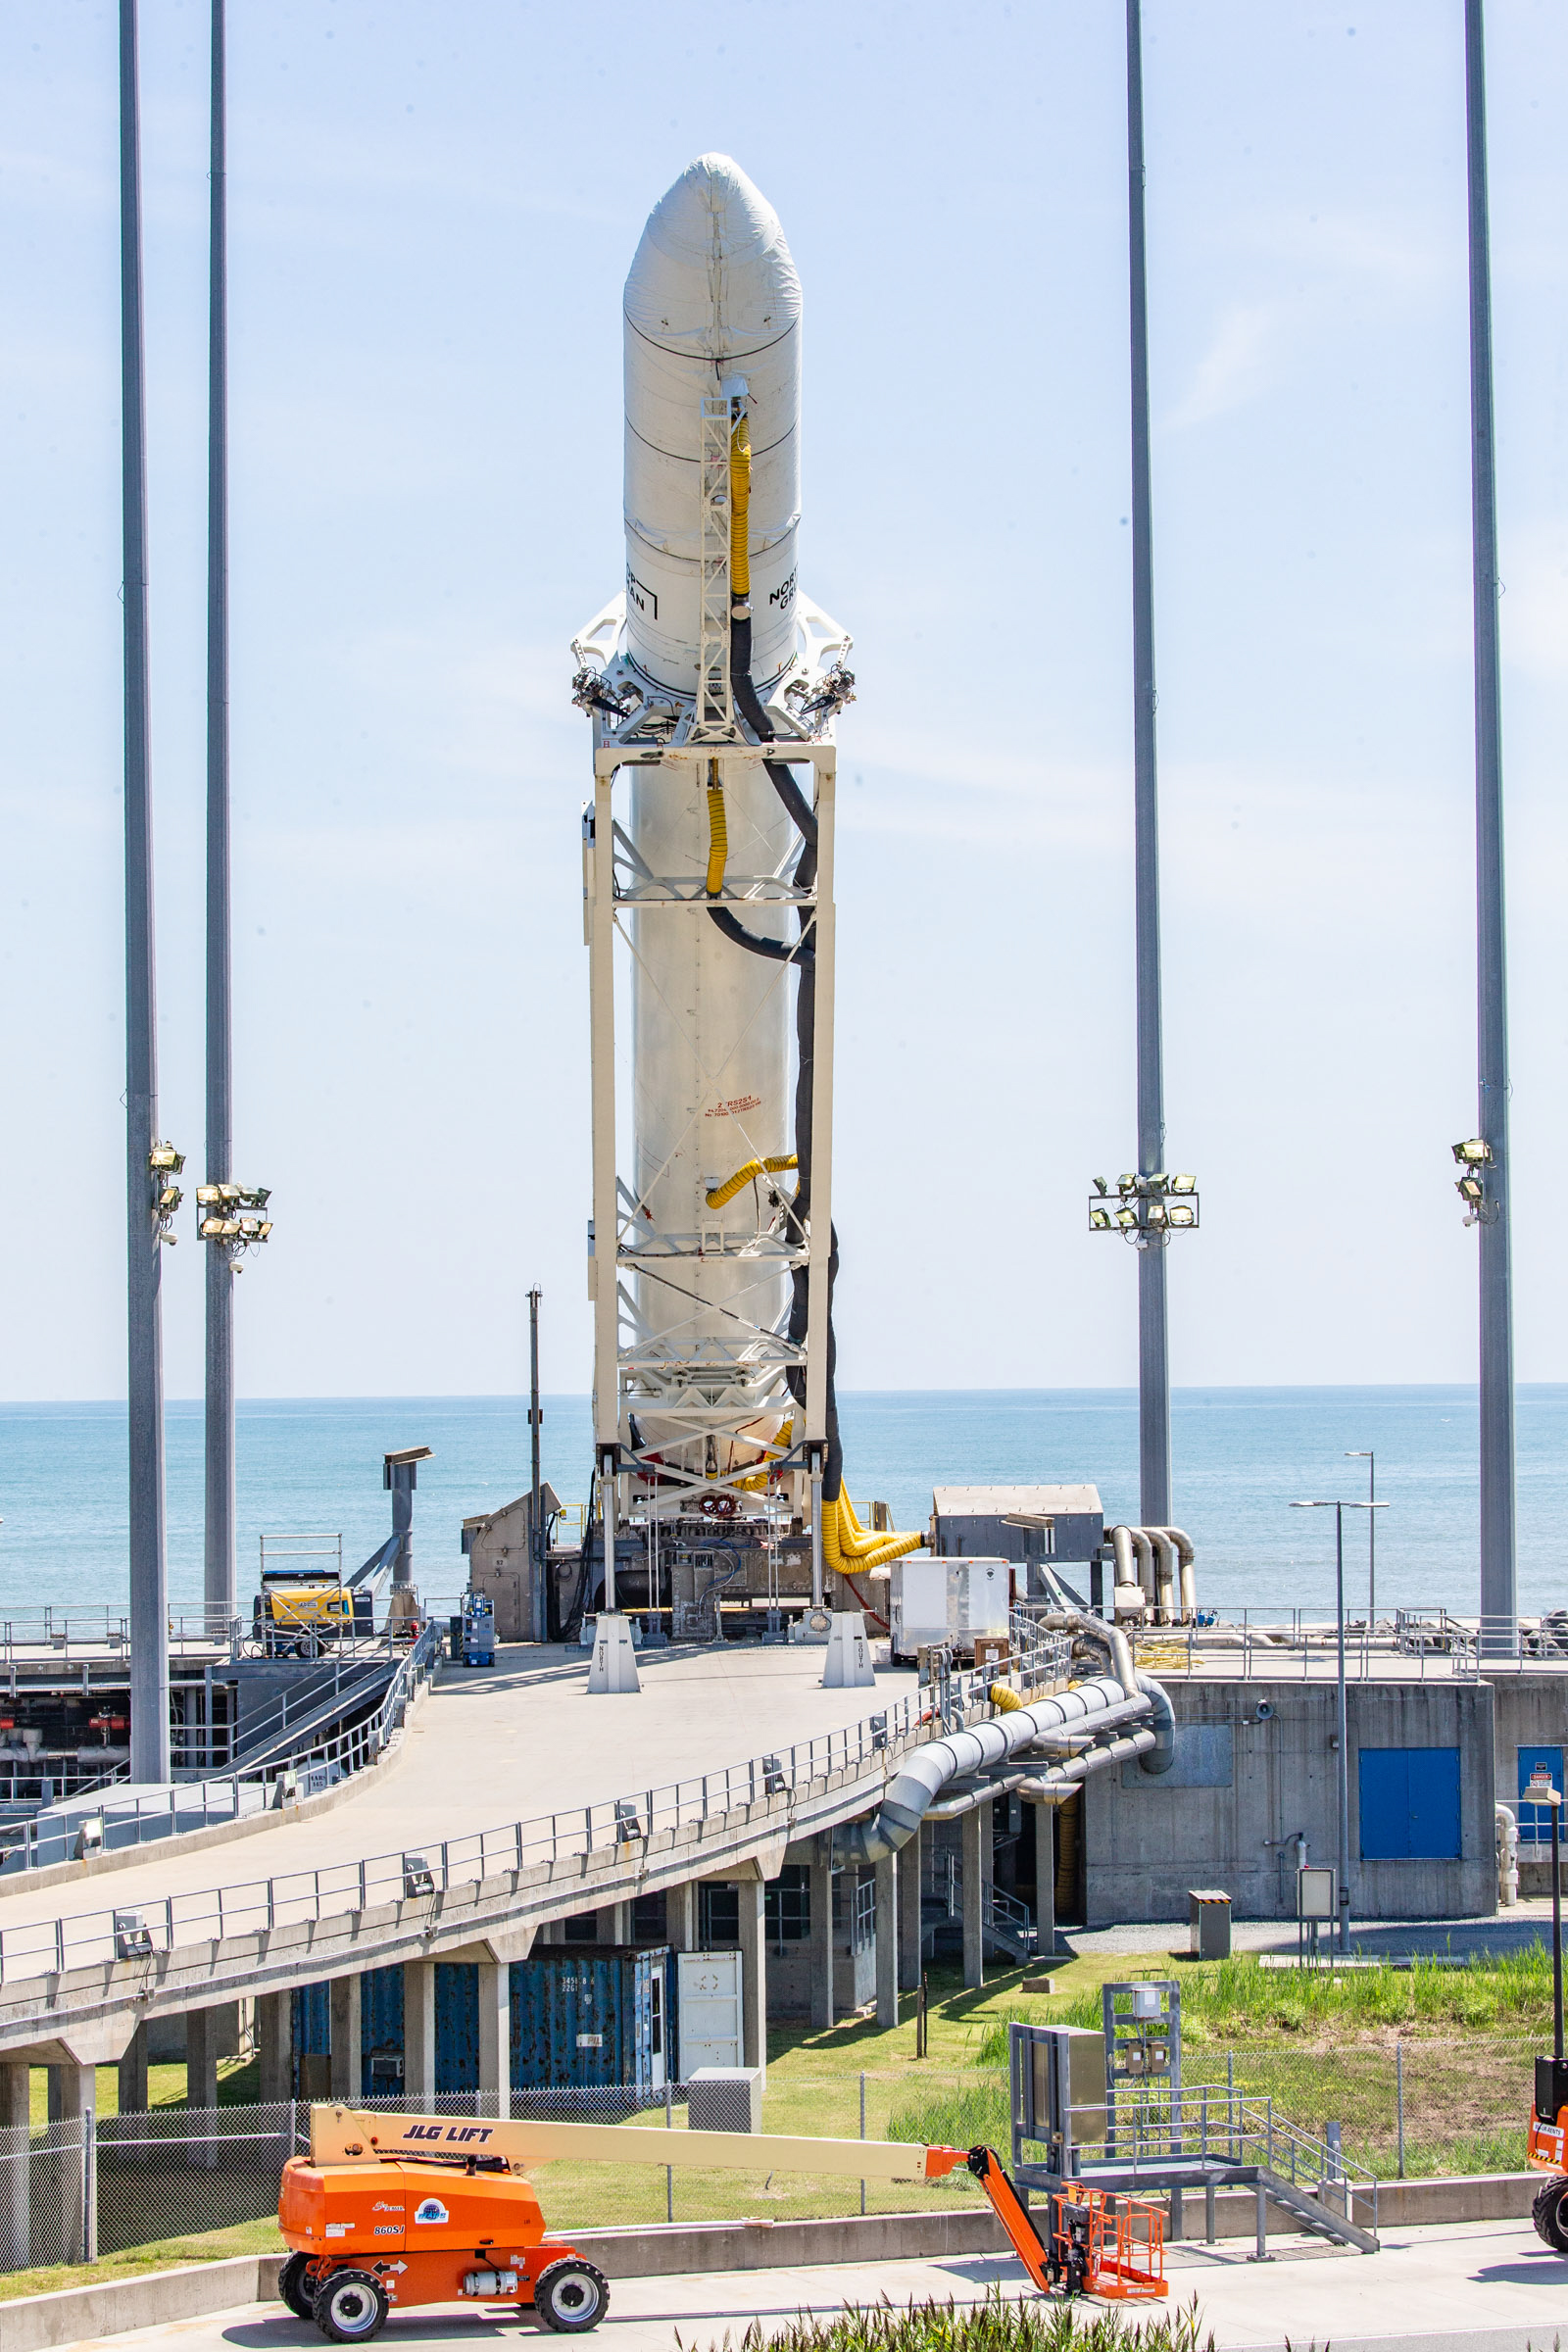

A Northrop Grumman Antares rocket carrying a Cygnus resupply spacecraft is raised into a vertical position on the Mid-Atlantic Regional Spaceport’s Pad-0A, Friday, Aug. 6, 2021, at NASA's Wallops Flight Facility in Virginia. Northrop Grumman’s 16th contracted cargo resupply mission with NASA to the International Space Station will deliver about 8,200 pounds of science and research, crew supplies and vehicle hardware to the orbital laboratory and its crew. Northrop Grumman named the NG CRS-16 Cygnus spacecraft after NASA astronaut Ellison Onizuka, in honor of his prominence as the first Asian American astronaut. Onizuka was hired in 1978 in the first class of diverse astronauts, and his first spaceflight was aboard space shuttle Discovery in January 1985 for STS-51-C. He lost his life aboard the space shuttle Challenger in 1986. The launch is scheduled for 5:56 p.m. EDT, Aug. 10, 2021.

Credit: NASA/Terry Zaperach